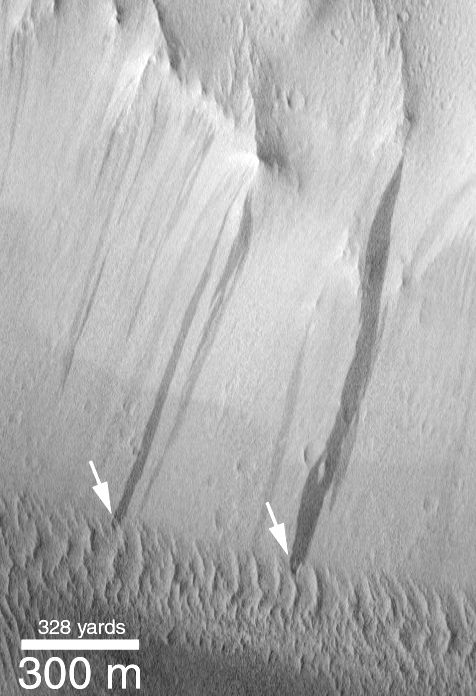

Dark Streaks Over-riding Inactive Dunes

Not all sand dunes on Mars are active in the modern martian environment. This example from the Lycus Sulci (Olympus Mons “aureole”) region shows a case where small windblown dunes at the base of a slope have been over-ridden by more recent dark streaks (arrows). The dark streaks are most likely caused by what geologists call mass wasting or mass movement (landslides and avalanches are mass movements). Dark slope streaks such as these are common in dustier regions of Mars, and they appear to result from movement of extremely dry dust or sand in an almost fluidlike manner down a slope. This movement disrupts the bright dust coating on the surface and thus appears darker than the surrounding terrain.

In this case, the dark slope streaks have moved up and over the dunes at the bottom of the slope, indicating that the process that moves sediment down the slope is more active (that is, it has occurred more recently and hence is more likely to occur) in the modern environment than is the movement of dunes and ripples at this location on Mars. The dunes, in fact, are probably mantled by dust. This October 1997 Mars Global Surveyor (MGS) Mars Orbiter Camera (MOC) picture is illuminated from the left and located near 31.6°N, 134.0°W.

Credit: NASA/JPL/MSSS